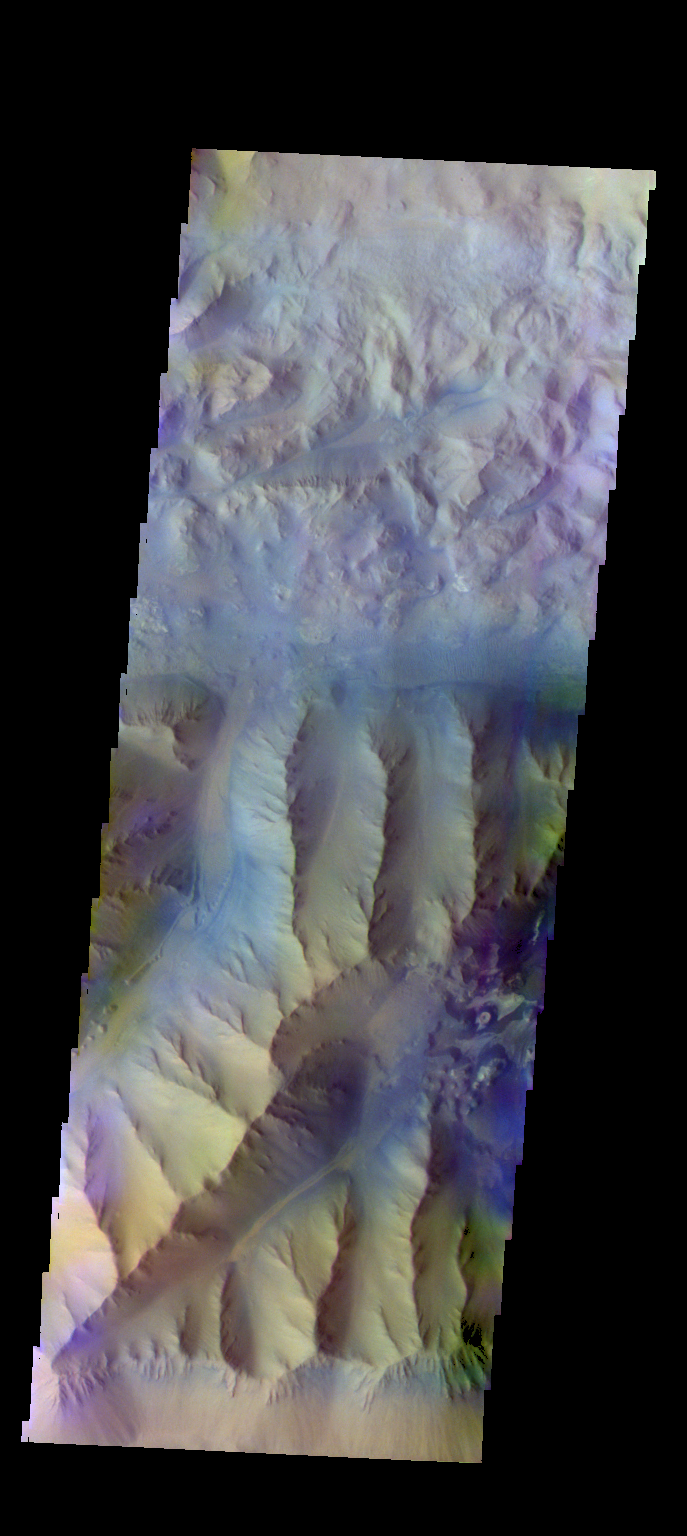

Ius Chasma – False Color

The THEMIS camera contains 5 filters. The data from different filters can be combined in multiple ways to create a false color image. These false color images may reveal subtle variations of the surface not easily identified in a single band image. Today’s false color image shows part of Ius Chasma.

Credit: NASA/JPL-Caltech/ASU